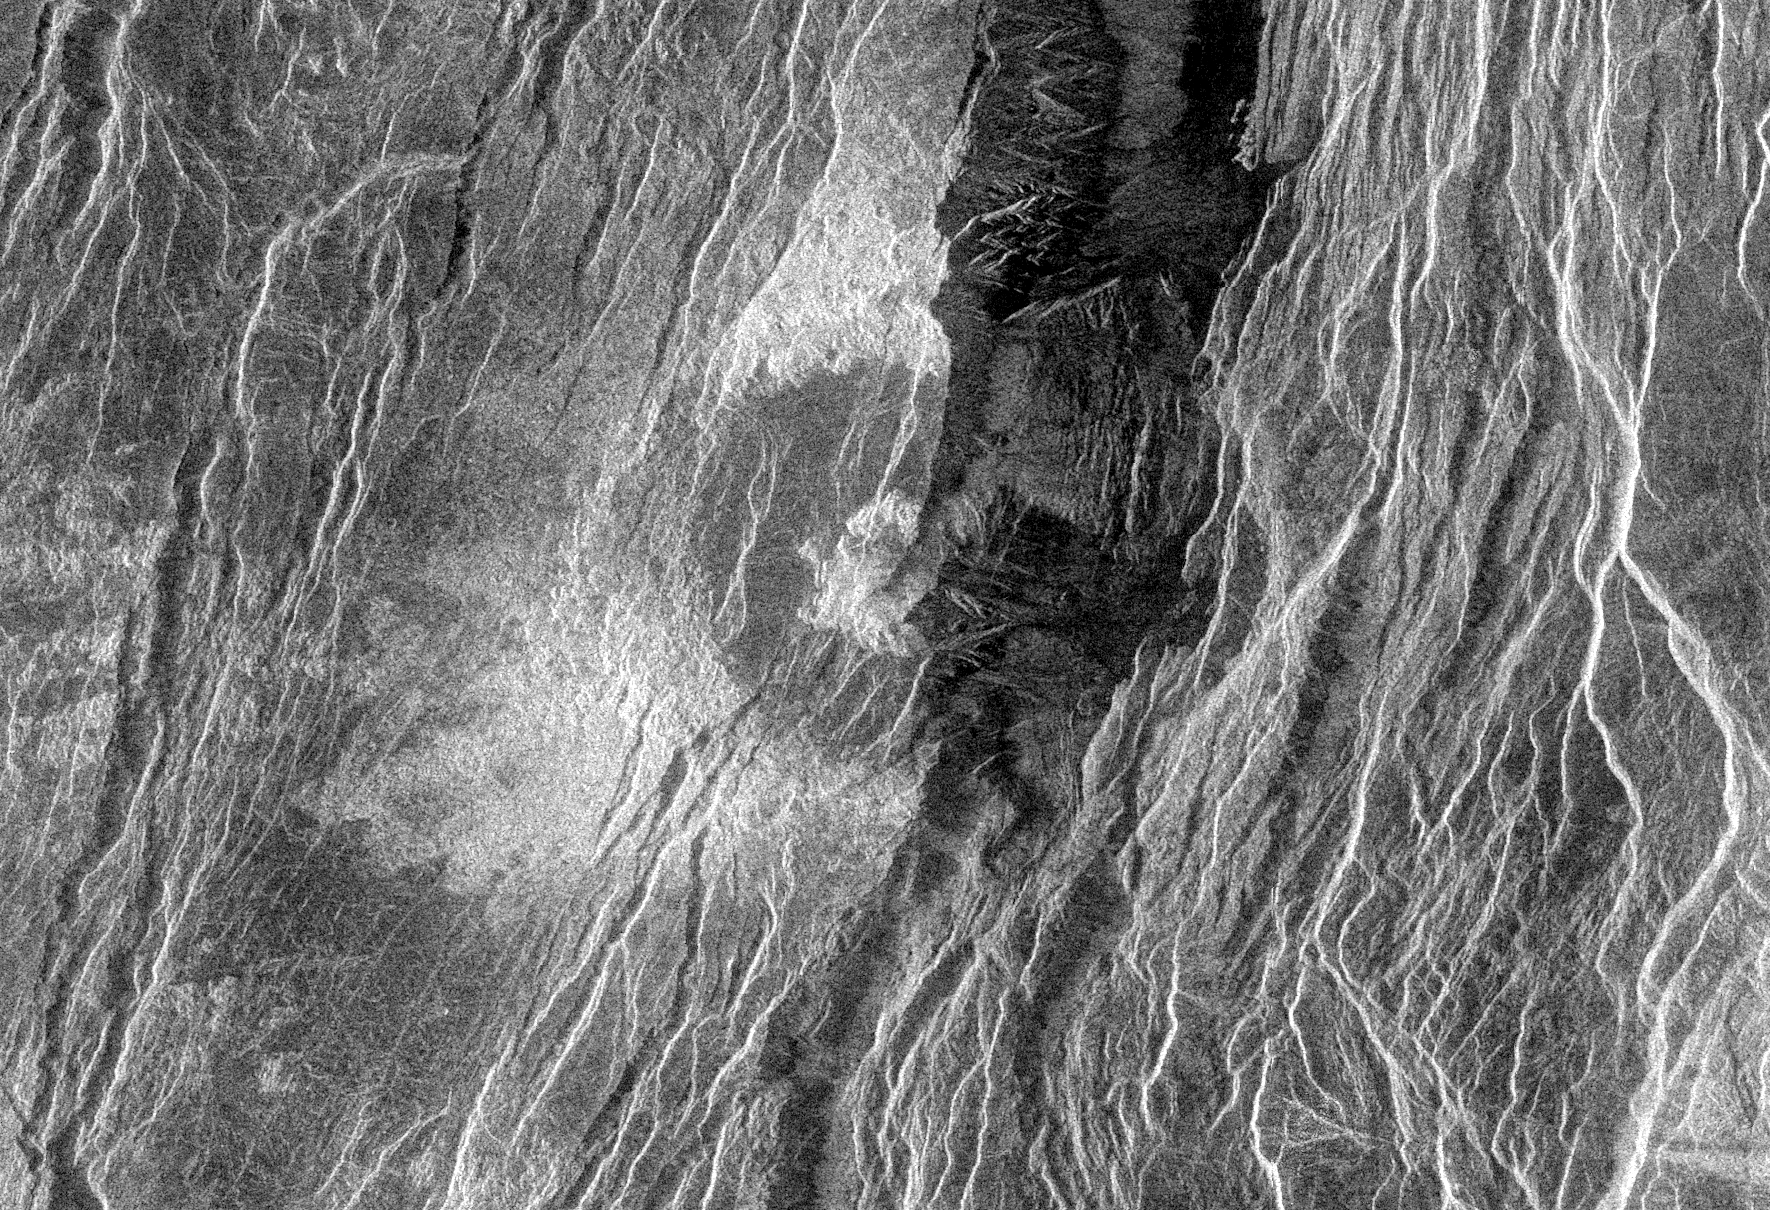

Venus – Fractured Somerville Crater in Beta Regio

This Magellan radar image is of a ‘half crater’ located in the rift between Rhea and Theia Montes in Beta Regio on Venus. The unnamed crater is 37 kilometers (23 miles) in diameter and is located at 29.9 degrees north latitude and 282.9 degrees east longitude. It has been cut by many fractures or faults since it was formed by the impact of a large asteroid. The eastern half of the crater was destroyed during the formation of a fault valley that is up to 20 kilometers (12 miles) wide and apparently quite deep. A north-south profile through the very center of this crater is visible as a result of the down dropping and removal of the eastern half of the crater. Magellan scientists expect to get a better view of the crater’s geological features during a later mapping cycle of Venus.

Credit: NASA/JPL